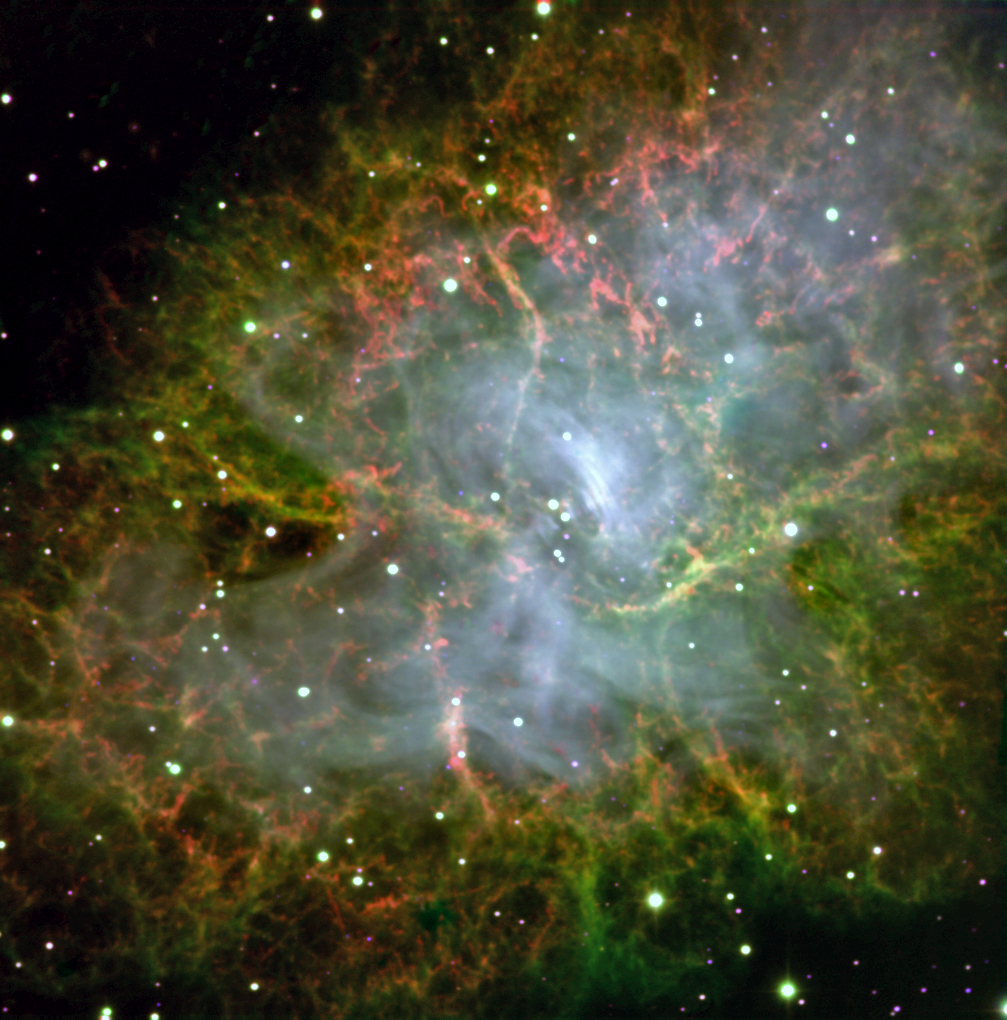

Versatile Instrument to Scout for Kuiper Belt Objects

This image of the Crab Pulsar was taken with CHIMERA, an instrument on the Hale telescope at the Palomar Observatory, which is operated by the California Institute of Technology.

This pulsar is the end result of a star whose mass collapsed at the end of its life. It weighs as much as our sun, but spins 32 times per second. The instrument focused on the pulsar for a 300-second exposure to produce a color image.

CHIMERA zoomed in on the pulsar and imaged it very fast, then imaged the rest of the scene slowly to create this image.

Credit: NASA/JPL-Caltech